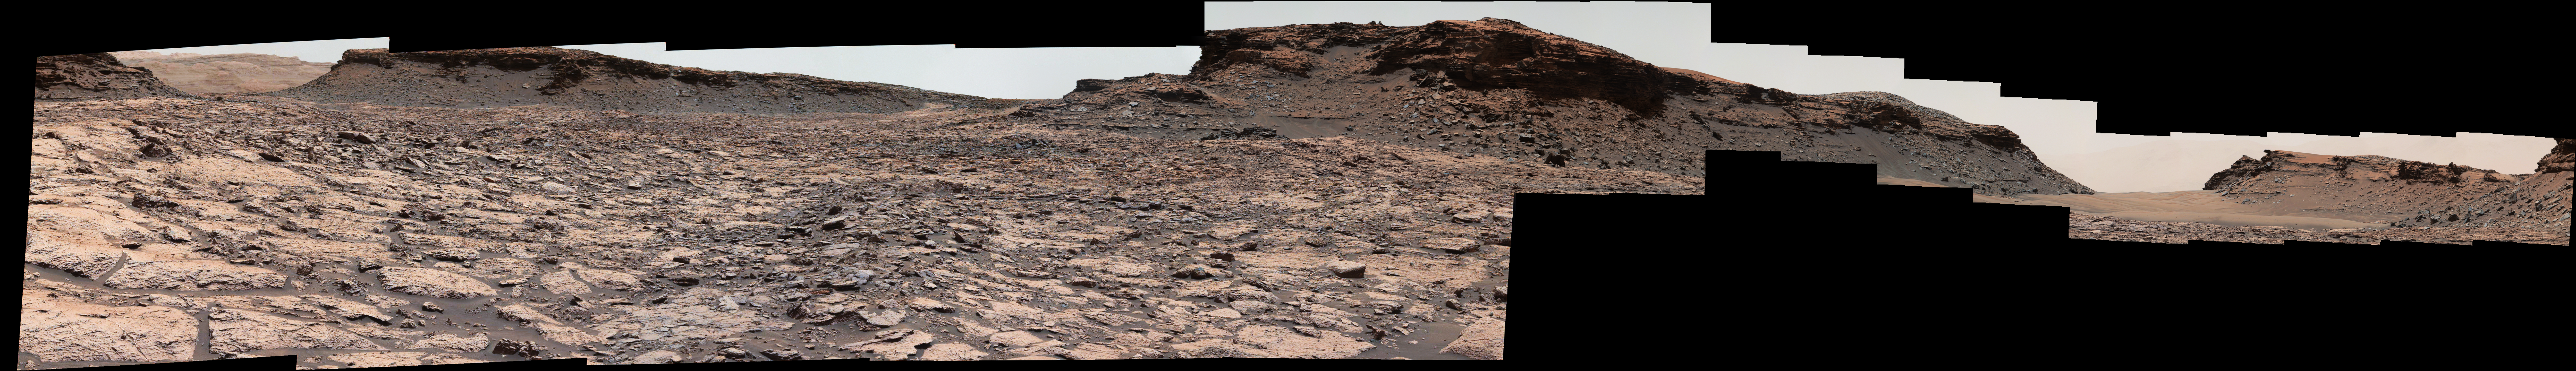

Cluster of Martian Mesas on Lower Mount Sharp, Sols 1438 and 1439

The mesa in the center of this scene from the “Murray Buttes” area on Mars’ lower Mount Sharp is longer than a football field. It extends more than 361 feet (110 meters) from the left-most outcrop low on the slope to the right side where rock debris is behind a light-toned, dust-covered dune.

The panorama combines sets of images taken by the left-eye camera of the Mast Camera (Mastcam) on NASA’s Curiosity Mars rover, for the left half of the scene, and by Mastcam’s right-eye camera for the right half of the scene. The component images from the left-eye camera were taken on Aug. 22, 2016, during the 1,438th Martian day, or sol, of the rover’s work on Mars. The ones from the right-eye camera, which has a telephoto lens, were taken the following day, on Sol 1439.

From the rover’s position when the component images were taken, the top of the central mesa is about 310 feet (about 95 meters) away and about 52 feet (about 16 meters) above the rover.

The relatively flat foreground is part of a geological layer called the Murray formation, which includes lakebed mud deposits. The buttes and mesas rising above this surface are eroded remnants of ancient sandstone that originated when winds deposited sand after lower Mount Sharp had formed. They are capped by material that is relatively resistant to erosion, just as is the case with many similarly shaped buttes and mesas on Earth.

The scene is presented with a color adjustment that approximates white balancing, to resemble how the rocks and sand would appear under daytime lighting conditions on Earth.

Malin Space Science Systems, San Diego, built and operates the rover’s Mastcam. NASA’s Jet Propulsion Laboratory, a division of Caltech in Pasadena, manages the Mars Science Laboratory Project for NASA’s Science Mission Directorate, Washington. JPL designed and built the project’s Curiosity rover.

For more information about Curiosity, visit http://www.nasa.gov/msl and http://mars.jpl.nasa.gov/msl.

Photojournal Note: Also available is the full resolution TIFF file PIA20842_full.tif. This file may be too large to view from a browser; it can be downloaded onto your desktop by right-clicking on the previous link and viewed with image viewing software.

Credit: NASA/JPL-Caltech/MSSS